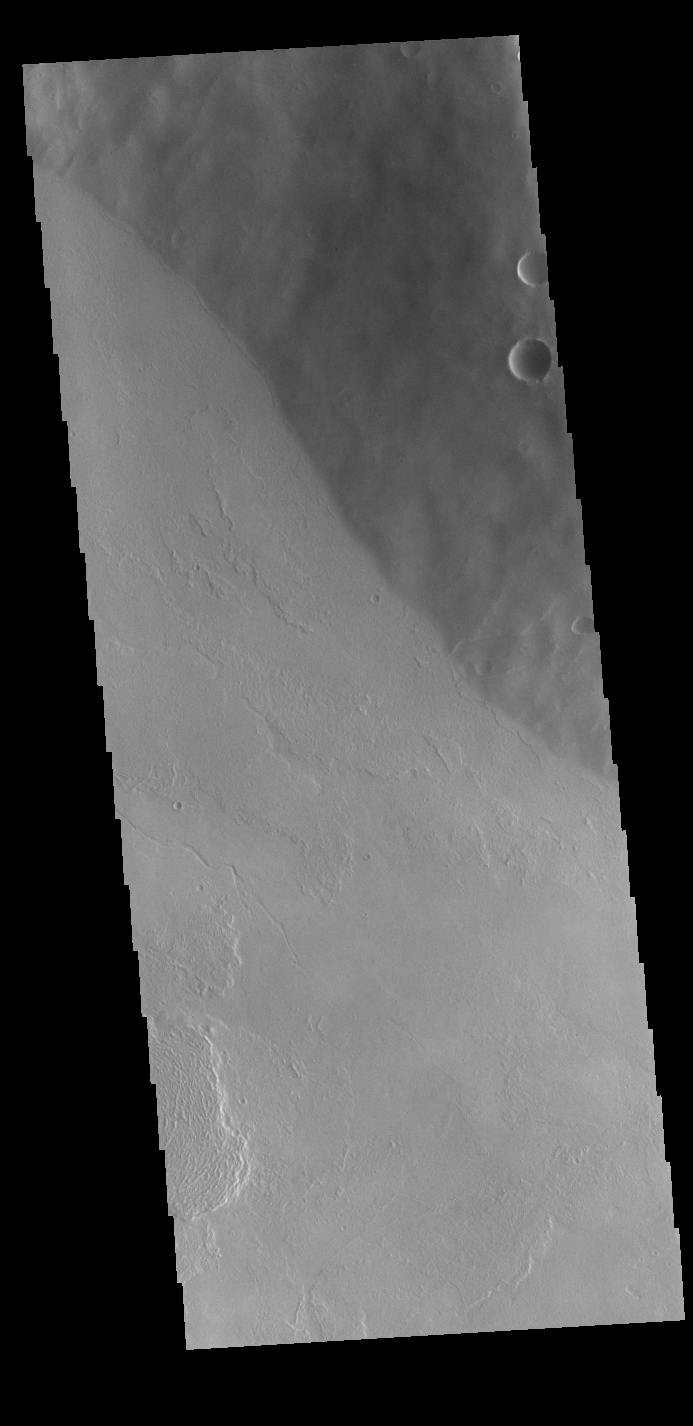

Tharsis Tholus

This VIS image is located on the flank of Tharsis Tholus. The Tharsis region of Mars is dominated by large volcanoes and extensive lava plains.

Credit: NASA/JPL-Caltech/ASU